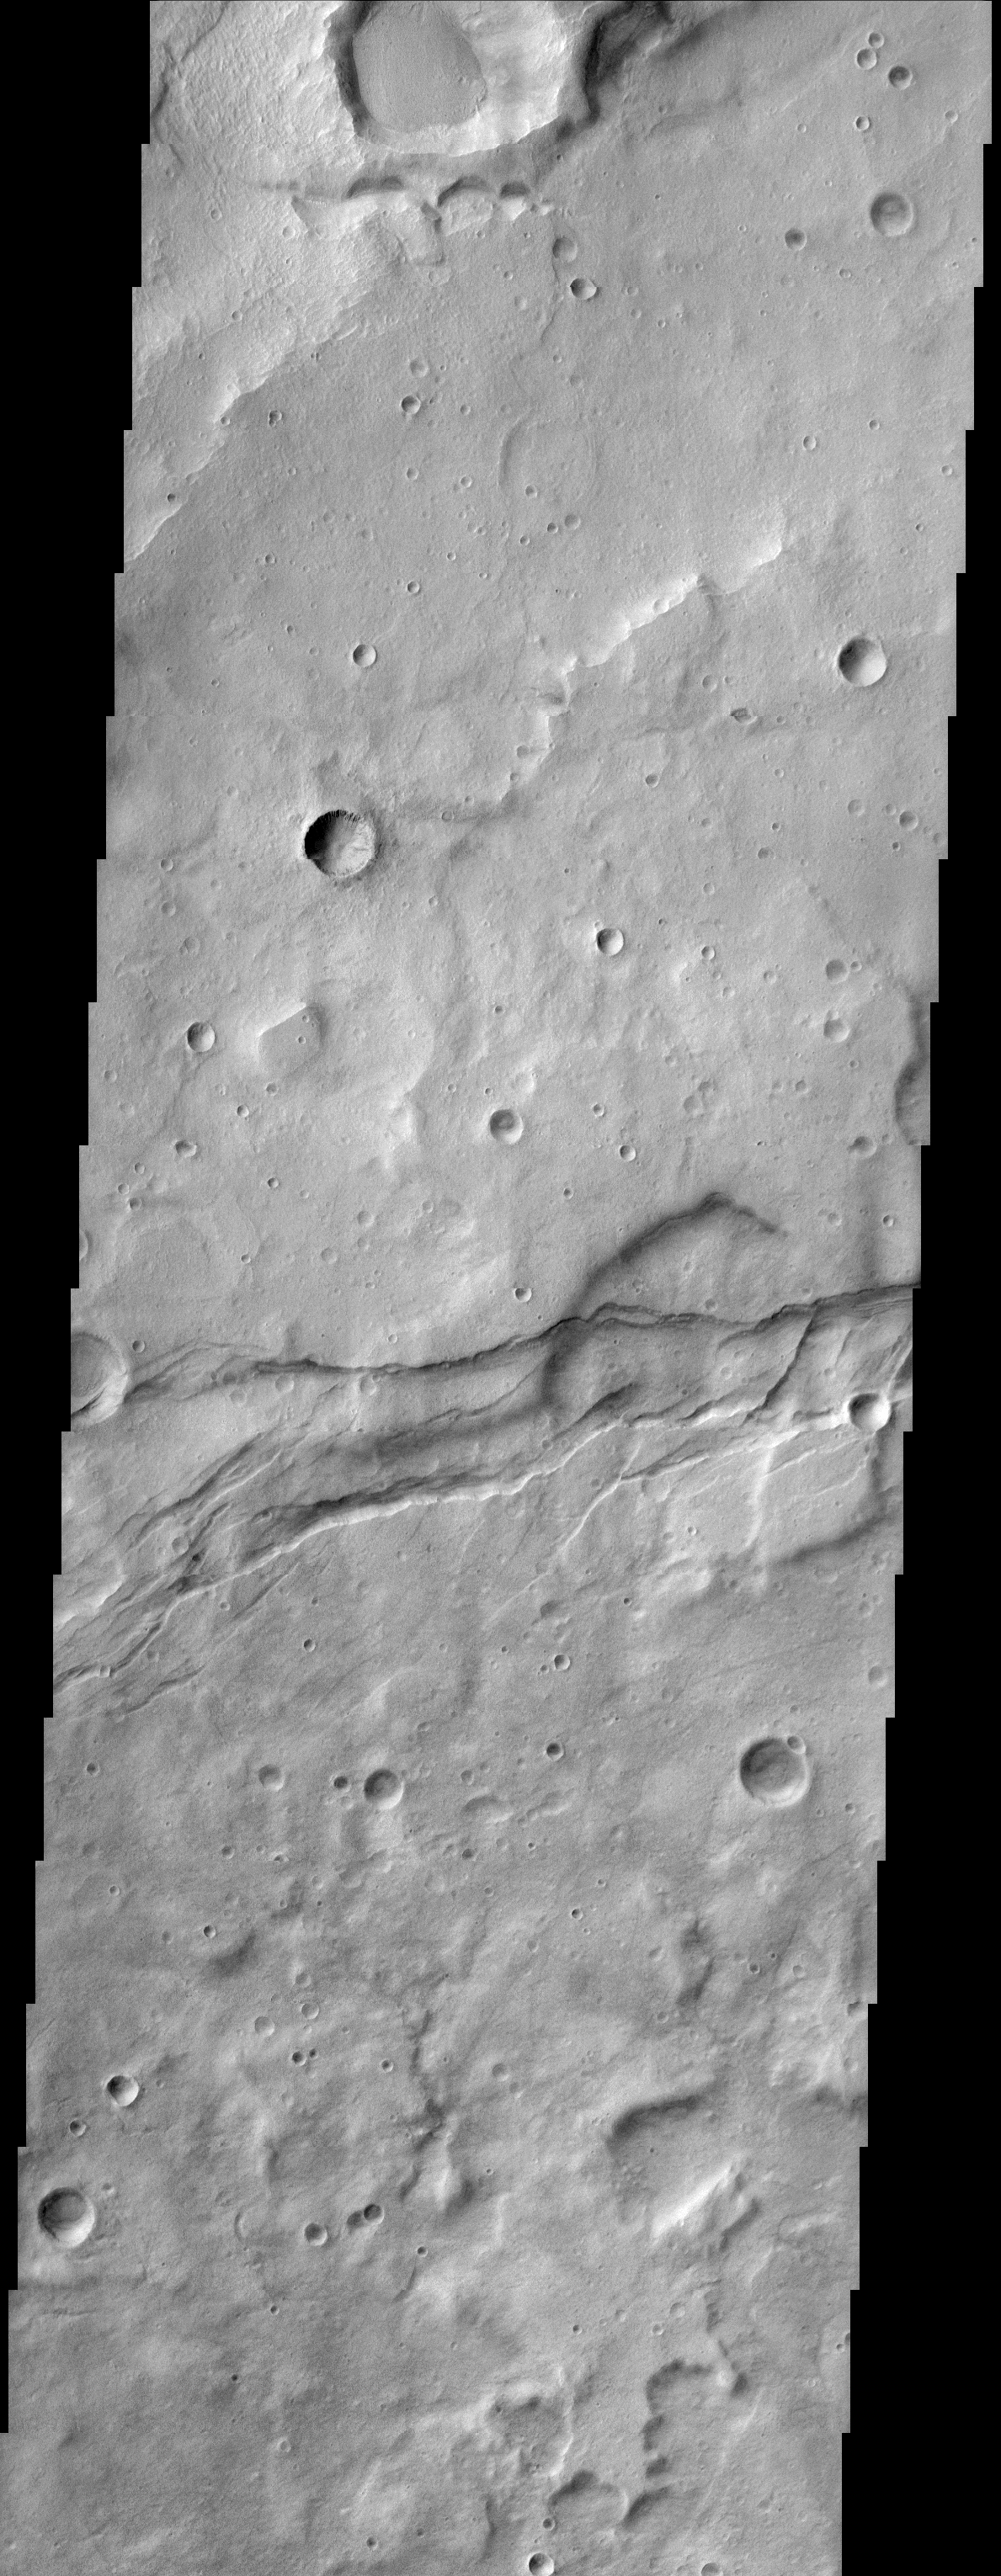

Gorgonum Chaos

(Released 08 April 2002)
This image shows the cratered highlands of Terra Sirenum in the southern hemisphere. Near the center of the image running from left to right one can see long parallel to semi-parallel fractures or troughs called graben. Mars Global Surveyor initially discovered gullies on the south-facing wall of these fractures. This image is located at 38°S, 174°W (186°E).

Credit: NASA/JPL/Arizona State University